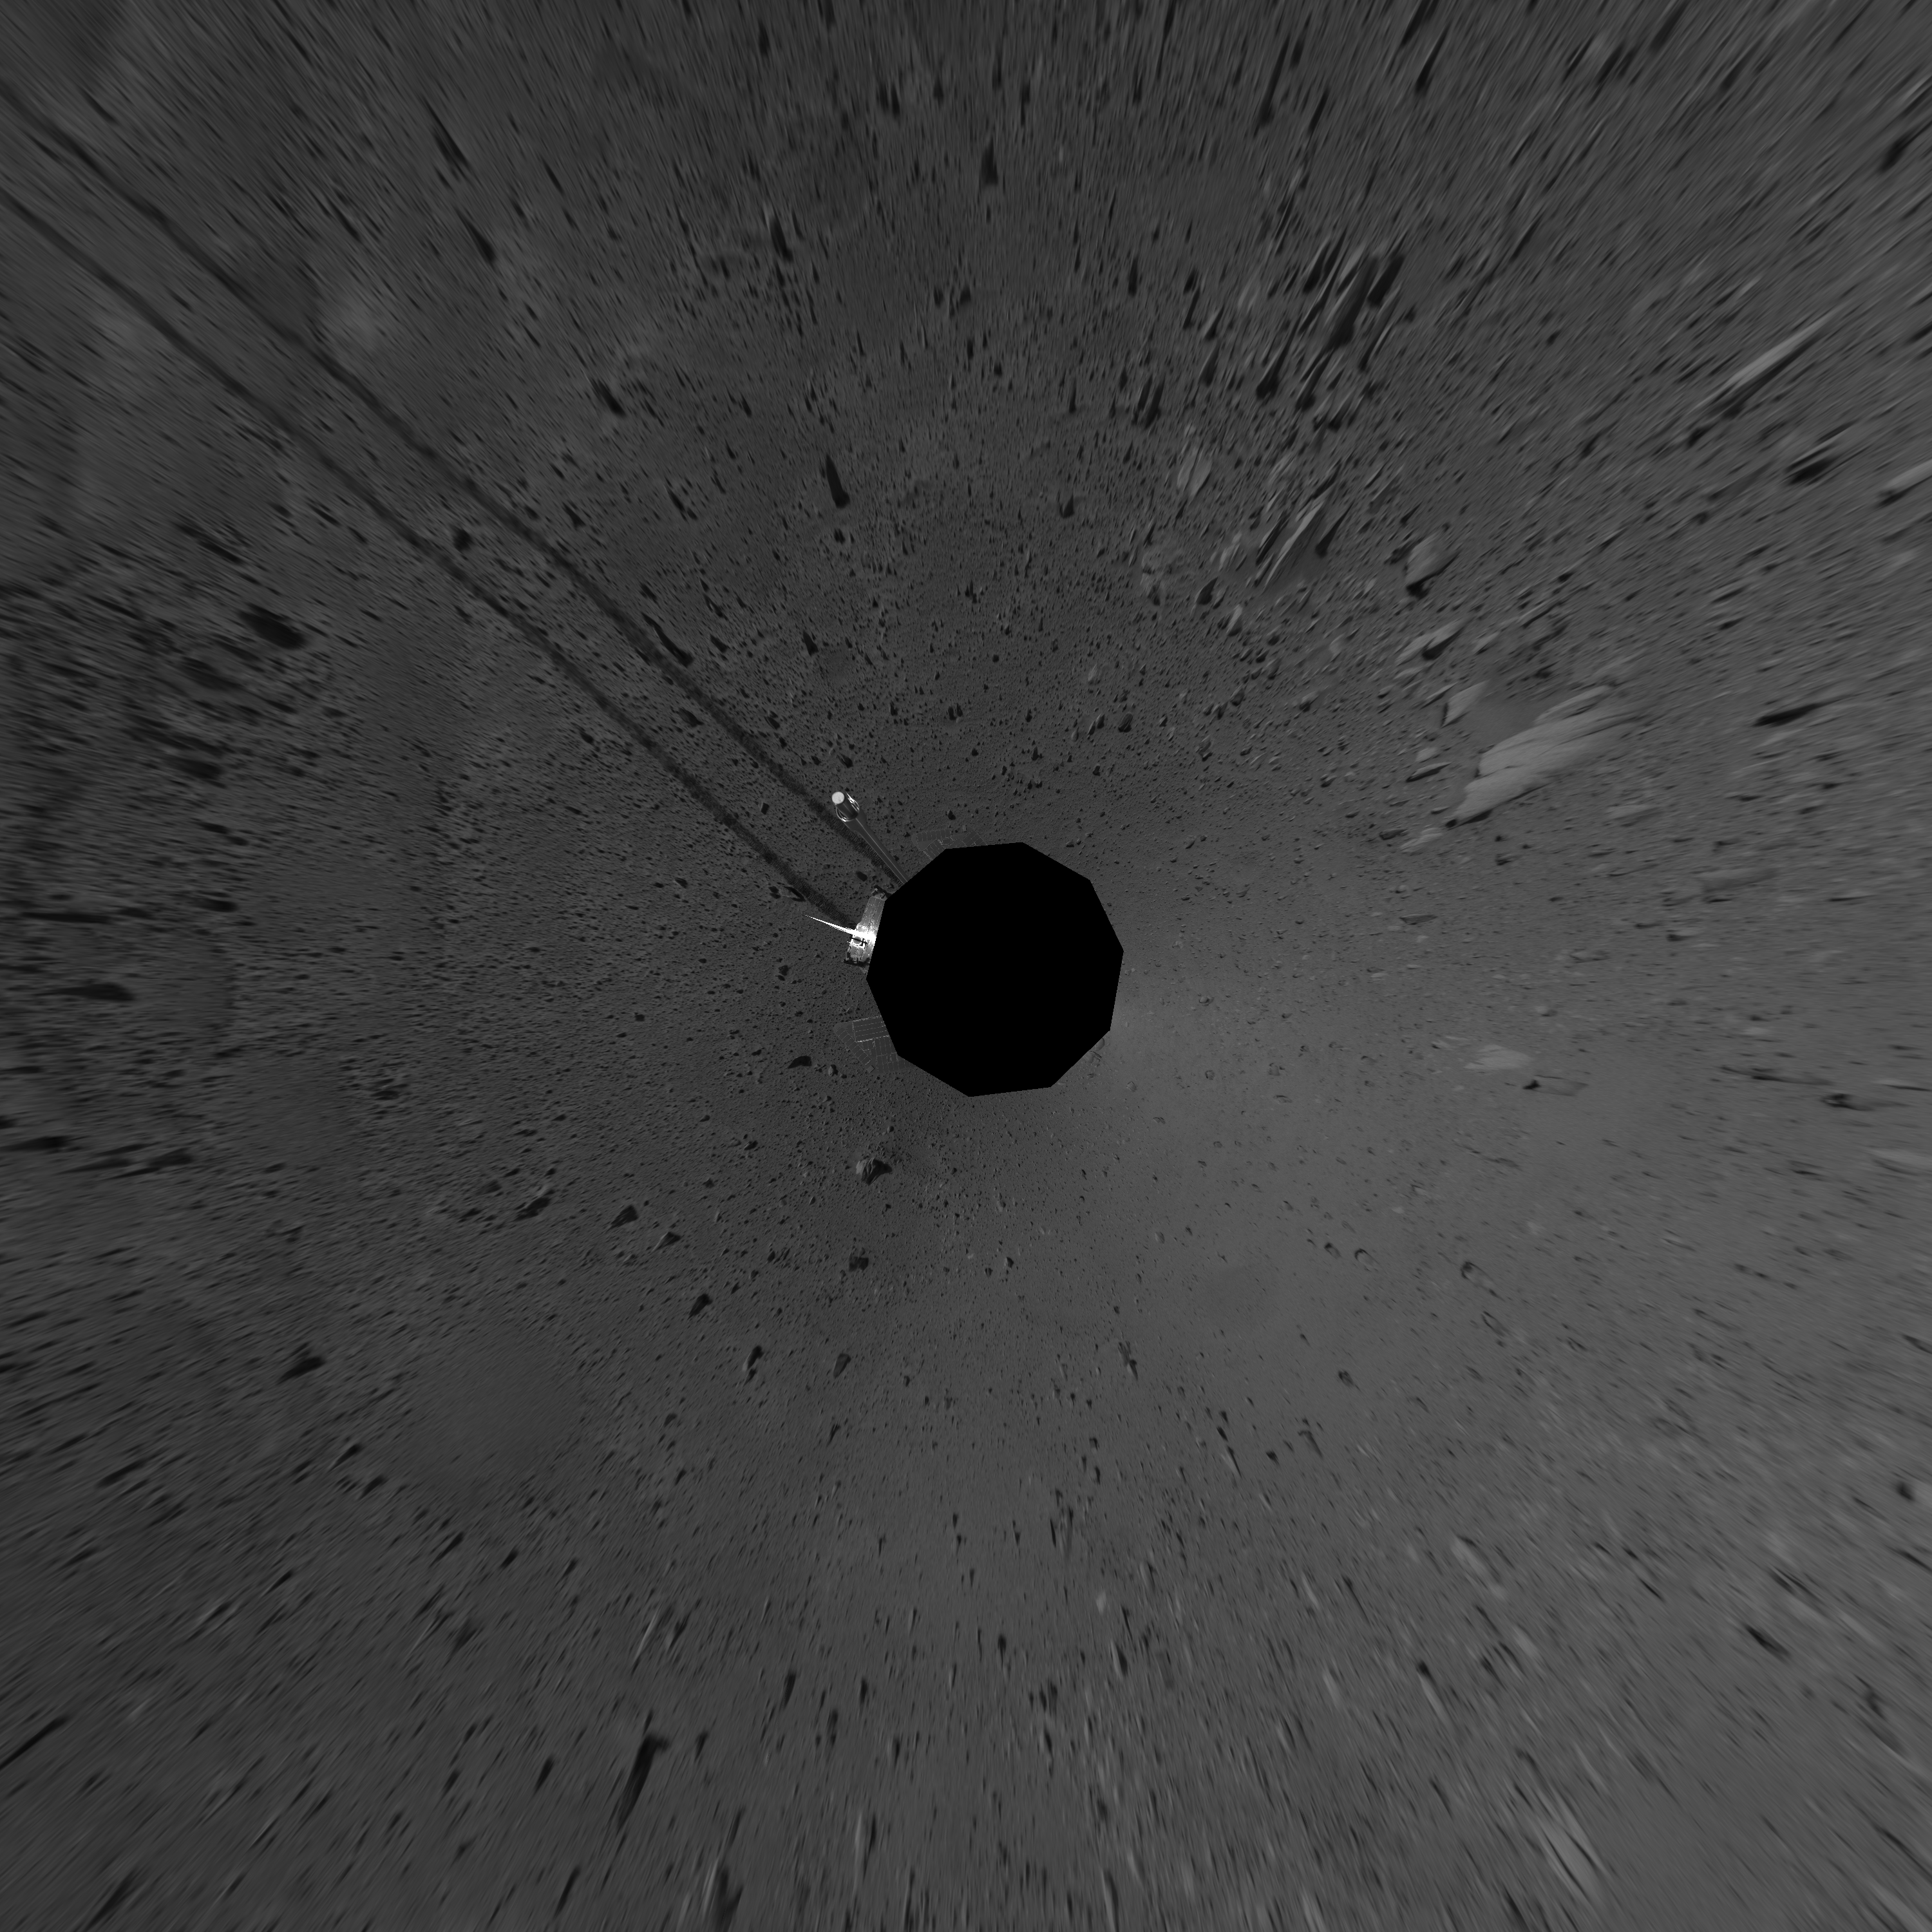

Spirit’s View on Sol 101 (vertical)

This vertical-projection mosaic was created from navigation camera images that NASA’s Mars Exploration Rover Spirit acquired on sol 101 (April 15, 2004). It reveals Spirit’s view just before a stopping-point dubbed “Missoula Crater.” The rover is on its way to the “Columbia Hills.”

Credit: NASA/JPL